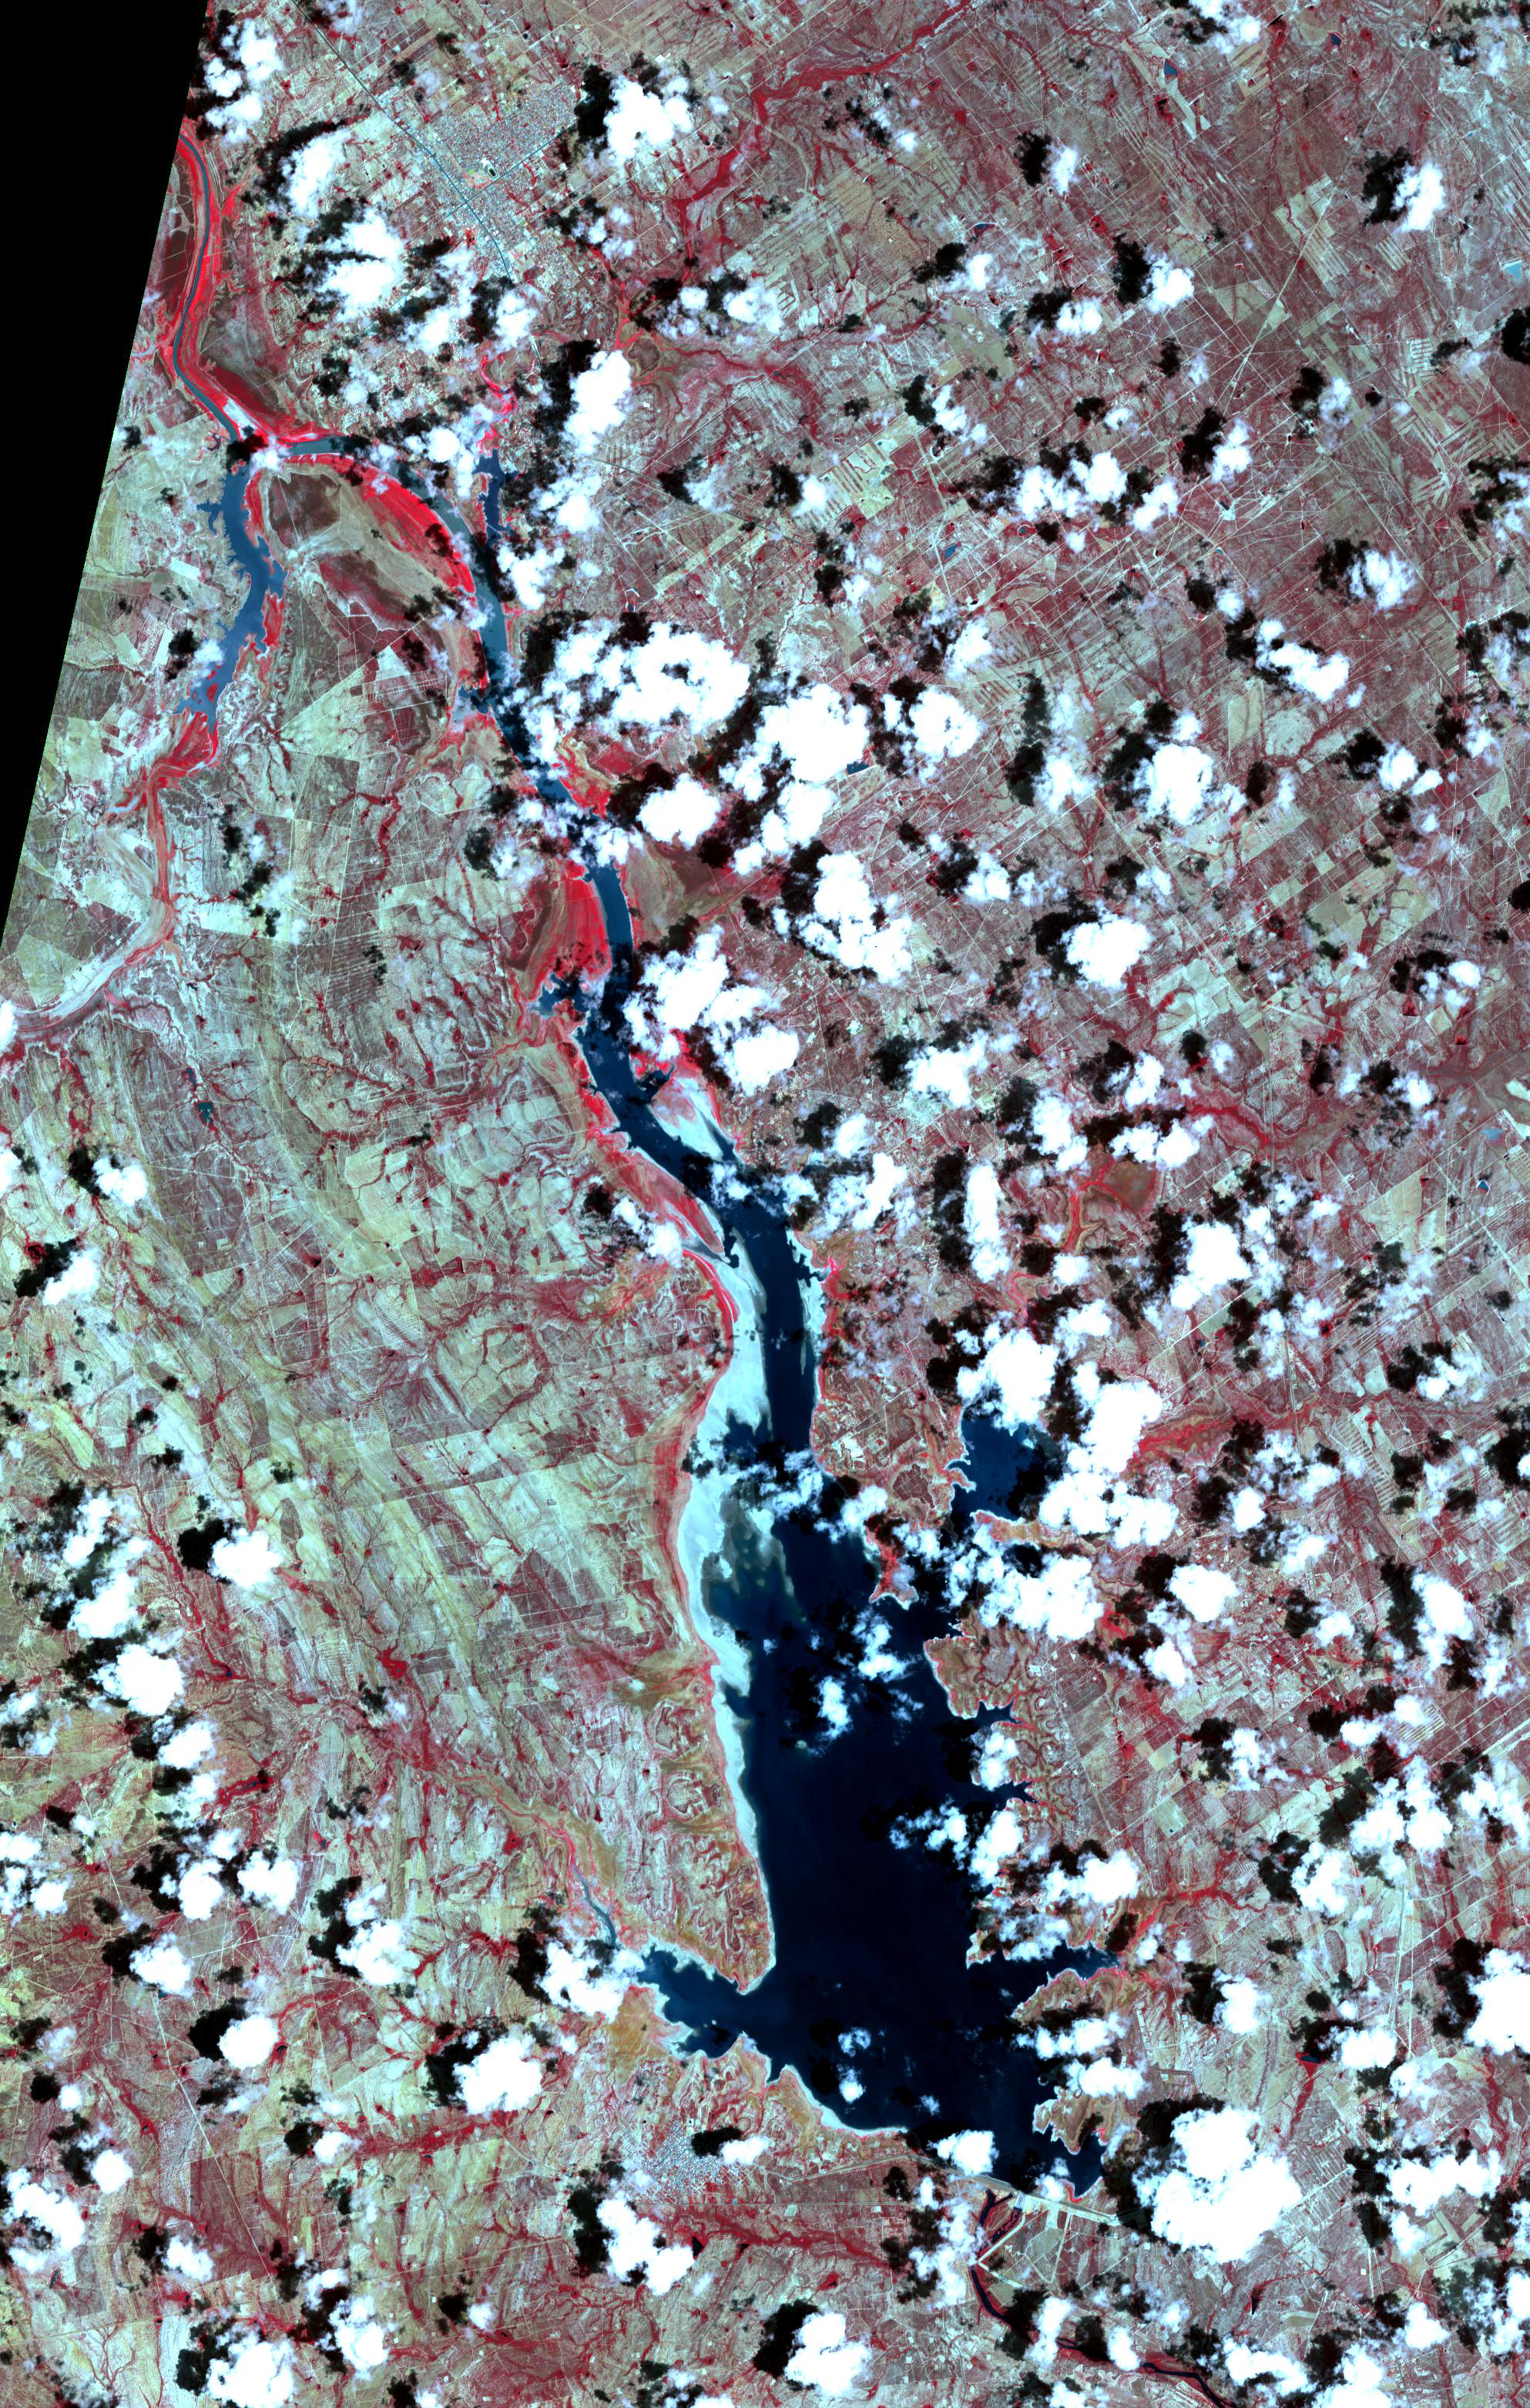

Falcon International Reservoir, US-Mexico – 2022

Falcon International Reservoir, 2010

The Falcon International Reservoir is on the Rio Grande, 65 km southeast of Laredo, Texas, USA and Nuevo Laredo, Tamaulipas, Mexico. The Falcon Dam was constructed in 1953 to provide water conservation, irrigation, and hydroelectricity. Its maximum surface area, seen in the 2010 image, was 34,000 hectares. As a result of the 2010s-20s drought, the reservoir holds only a small fraction of its capacity. In 2010, vegetation in the area was healthy (dark red); in 2022, the area is parched. The images were acquired 14 July 2010 and 31 July 2022, cover an area of 29.8 by 46.9 km, and are located at 26.6 degrees north, 99.2 degrees west.

With its 14 spectral bands from the visible to the thermal infrared wavelength region and its high spatial resolution of about 50 to 300 feet (15 to 90 meters), ASTER images Earth to map and monitor the changing surface of our planet. ASTER is one of five Earth-observing instruments launched Dec. 18, 1999, on Terra. The instrument was built by Japan’s Ministry of Economy, Trade and Industry. A joint U.S./Japan science team is responsible for validation and calibration of the instrument and data products.

The broad spectral coverage and high spectral resolution of ASTER provides scientists in numerous disciplines with critical information for surface mapping and monitoring of dynamic conditions and temporal change. Example applications are monitoring glacial advances and retreats; monitoring potentially active volcanoes; identifying crop stress; determining cloud morphology and physical properties; wetlands evaluation; thermal pollution monitoring; coral reef degradation; surface temperature mapping of soils and geology; and measuring surface heat balance.

The U.S. science team is located at NASA’s Jet Propulsion Laboratory in Pasadena, Calif. The Terra mission is part of NASA’s Science Mission Directorate, Washington.

Credit: NASA/METI/AIST/Japan Space Systems, and U.S./Japan ASTER Science Team